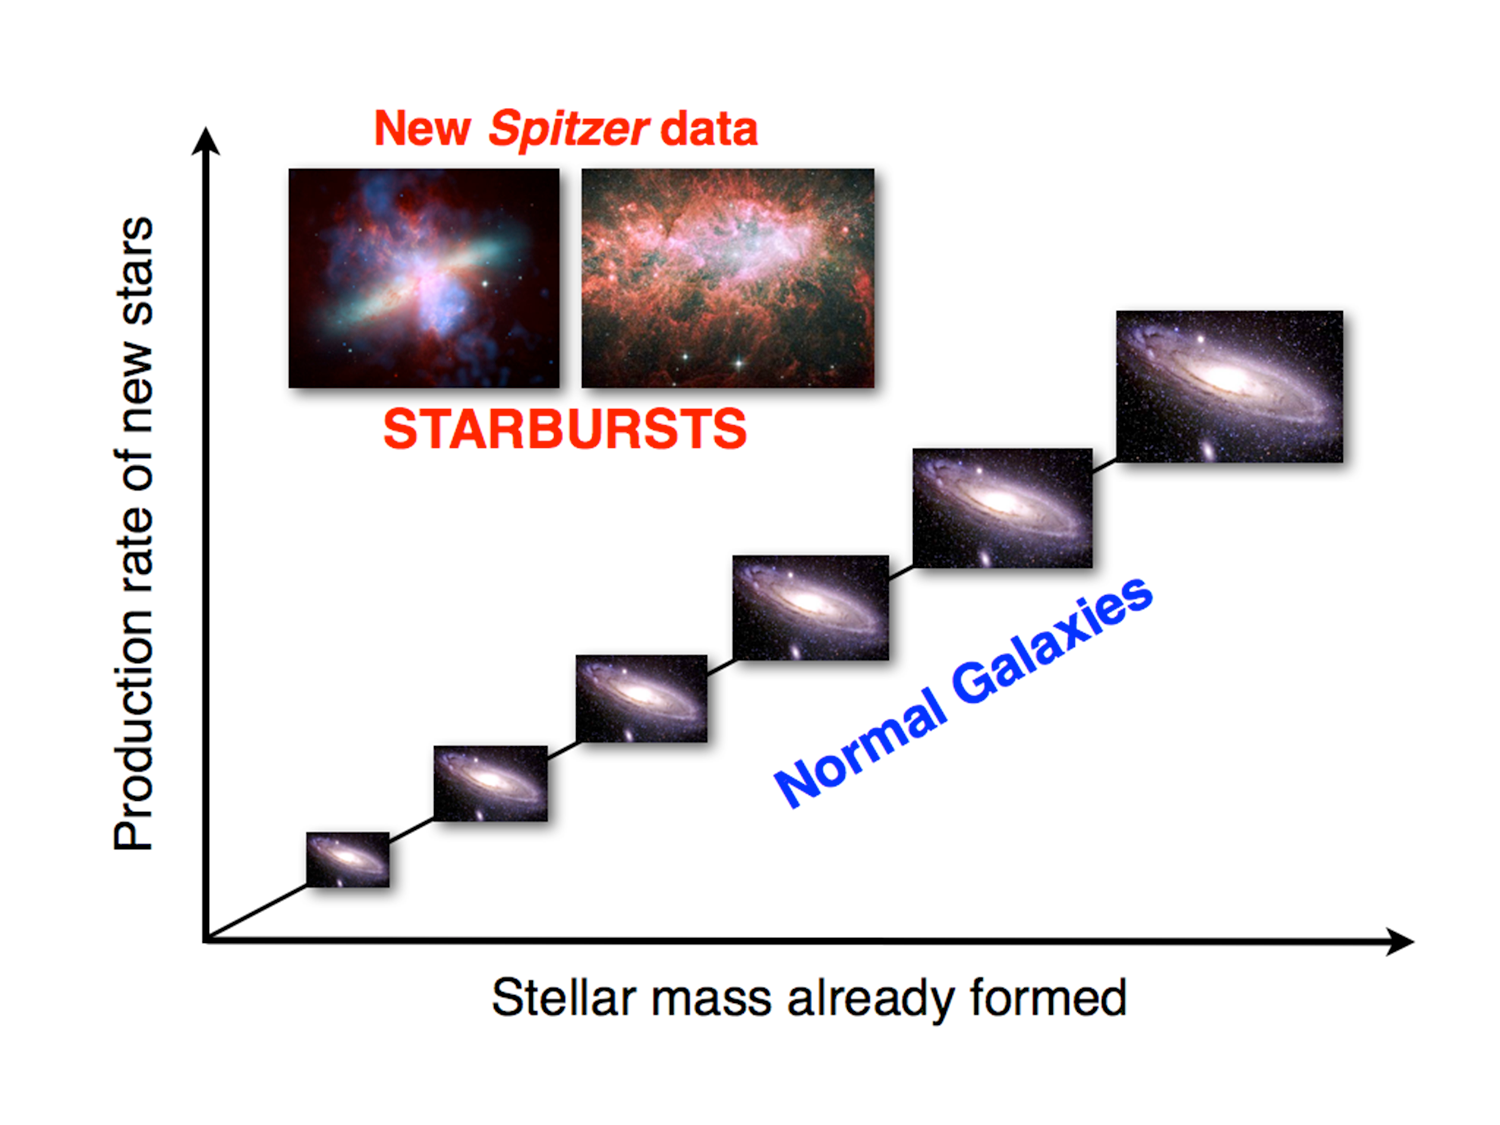

Starburst Chart

Over their individual histories, the vast majority of galaxies are thought to produce stars at relatively slow rates. This slow-and-steady pace has continually added to the overall population of stars in galaxies and, by extension, the broader universe, as illustrated along the horizontal/x-axis of this diagram.

Sometimes, however, galaxies can enter a starburst phase, where they crank out new stars at rates hundreds of times faster than normal, depicted in the vertical/y-axis. Starbursting galaxies have been thought to be a rare occurrence. But a new study using NASA's Spitzer Space Telescope has revealed that in the epoch 1.5 billion years after the Big Bang, around 15 percent of galaxies were undergoing these bouts of frenzied starmakingfar more than previously evidenced.

Given the number of starburst galaxies, the study finds them responsible for producing more than half of the total new stars in the early cosmic era under study. Starburst galaxies therefore likely played a major and underappreciated role in creating our universes stars.

Credit: NASA/JPL-Caltech/K. Caputi (University of Groningen)